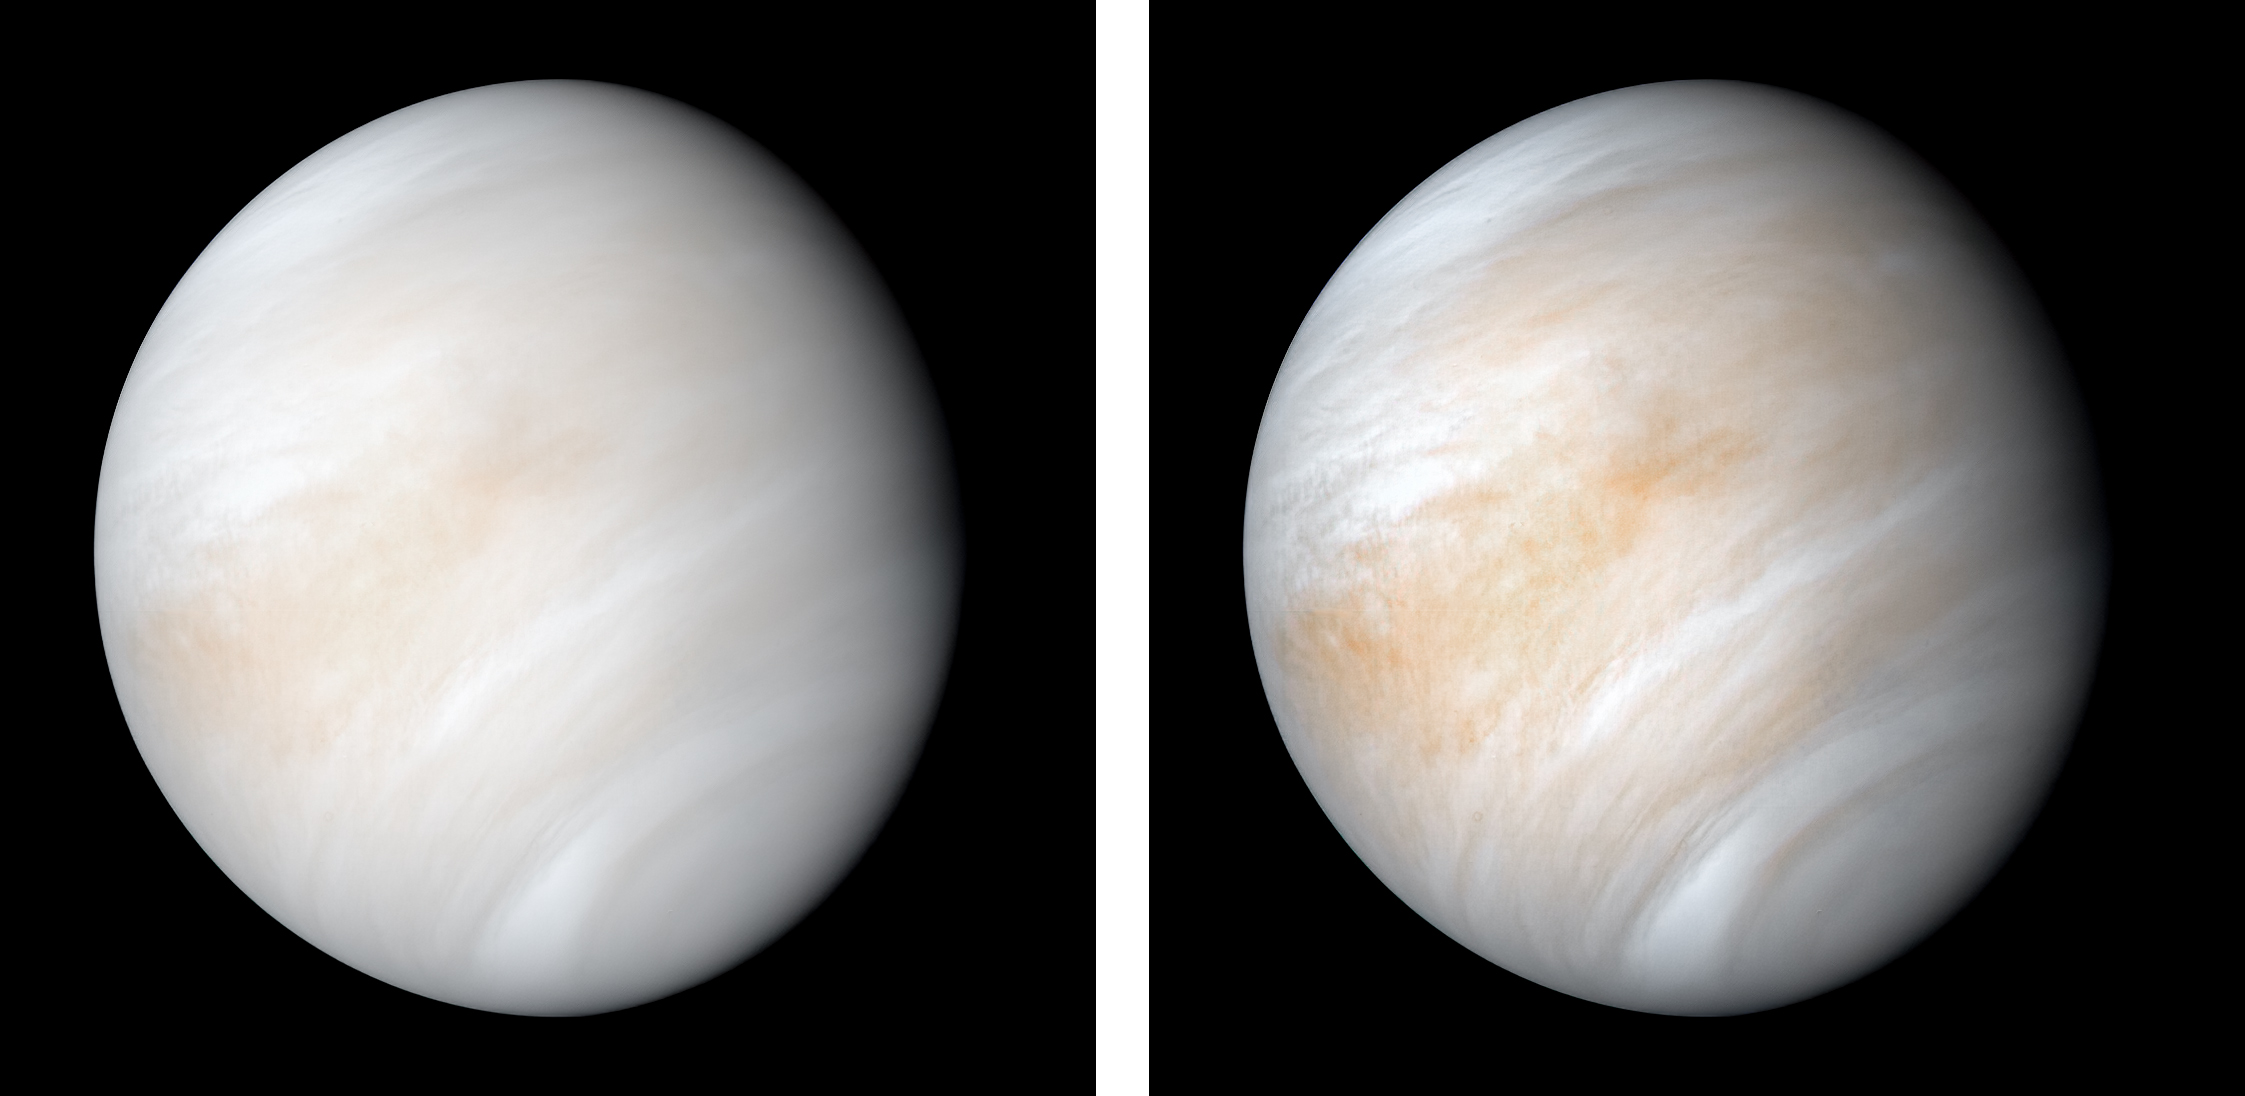

Venus from Mariner 10

As it sped away from Venus, NASA’s Mariner 10 spacecraft captured this seemingly peaceful view of a planet the size of Earth, wrapped in a dense, global cloud layer. But, contrary to its serene appearance, the clouded globe of Venus is a world of intense heat, crushing atmospheric pressure and clouds of corrosive acid.

This newly processed image revisits the original data with modern image processing software. A contrast-enhanced version of this view, also provided here, makes features in the planet’s thick cloud cover visible in greater detail.

The clouds seen here are located about 40 miles (60 kilometers) above the planet’s surface, at altitudes where Earth-like atmospheric pressures and temperatures exist. They are comprised of sulfuric acid particles, as opposed to water droplets or ice crystals, as on Earth. These cloud particles are mostly white in appearance; however, patches of red-tinted clouds also can be seen. This is due to the presence of a mysterious material that absorbs light at blue and ultraviolet wavelengths. Many chemicals have been suggested for this mystery component, from sulfur compounds to even biological materials, but a consensus has yet to be reached among researchers.

The clouds of Venus whip around the planet at nearly over 200 miles per hour (100 meters per second), circling the globe in about four and a half days. That these hurricane-force winds cover nearly the entire planet is another unexplained mystery, especially given that the solid planet itself rotates at a very slow 4 mph (less than 2 meters per second) — much slower than Earth’s rotation rate of about 1,000 mph (450 meters per second).

The winds and clouds also blow to the west, not to the east as on the Earth. This is because the planet itself rotates to the west, backward compared to Earth and most of the other planets. As the clouds travel westward, they also typically progress toward the poles; this can be seen in the Mariner 10 view as a curved spiral pattern at mid latitudes. Near the equator, instead of long streaks, areas of more clumpy, discrete clouds can be seen, indicating enhanced upwelling and cloud formation in the equatorial region, spurred on by the enhanced power of sunlight there.

This view is a false color composite created by combining images taken using orange and ultraviolet spectral filters on the spacecraft’s imaging camera. These were used for the red and blue channels of the color image, respectively, with the green channel synthesized by combining the other two images.

Flying past Venus en route to the first-ever flyby of Mercury, Mariner 10 became the first spacecraft to use a gravity assist to change its flight path in order to reach another planet. The images used to create this view were acquired by Mariner 10 on Feb. 7 and 8, 1974, a couple of days after the spacecraft’s closest approach to Venus on Feb. 5.

Despite their many differences, comparisons between Earth and Venus are valuable for helping to understand their distinct climate histories. Nearly 50 years after this view was obtained, many fundamental questions about Venus remain unanswered. Did Venus have oceans long ago? How has its atmosphere evolved over time, and when did its runaway greenhouse effect begin? How does Venus lose its heat? How volcanically and tectonically active has Venus been over the last billion years?

This image was processed from archived Mariner 10 data by JPL engineer Kevin M. Gill.

The Mariner 10 mission was managed by NASA’s Jet Propulsion Laboratory.

Credit: NASA/JPL-Caltech